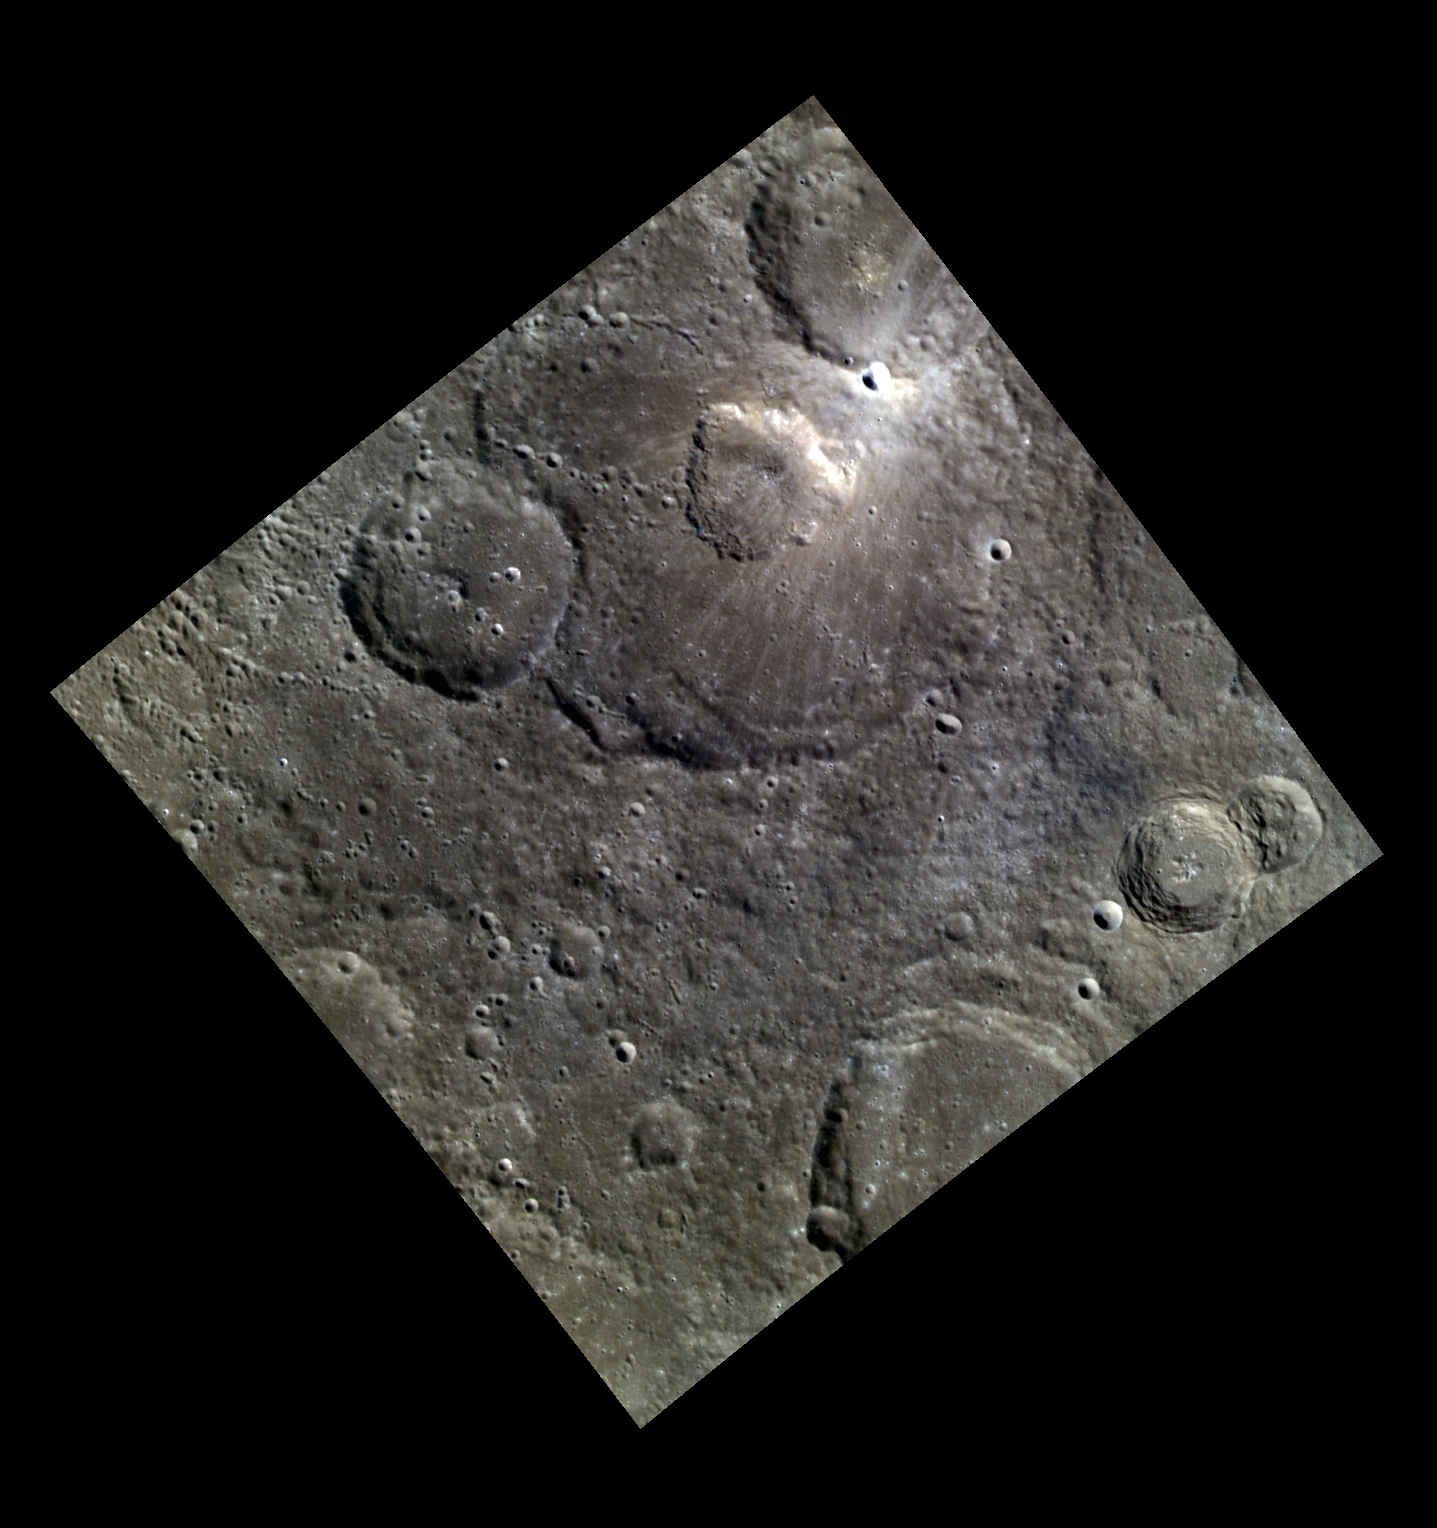

A Volcanic Crater in an Impact Crater

Gibran, the large impact crater at the top of today’s featured image, hosts a somewhat irregularly shaped 30-km-diameter pit. Such pits are thought to be related to shallow volcanic activity and to have formed due to the withdrawal of near-surface magma, causing the overlying surface to collapse. Impact craters like Gibran with interior volcanic pits are known as pit-floor craters. The color image shows that Gibran’s pit does not have the dramatic red color of some explosive volcanic deposits seen on Mercury, consistent with a formation via collapse rather than eruption — but ejecta from the fresh impact crater just to its north complicates the region. North is up in this image.

This image was acquired as part of MDIS’s high-resolution 3-color imaging campaign. The map produced from this campaign complements the 8-color base map (at an average resolution of 1 km/pixel) acquired during MESSENGER’s primary mission by imaging Mercury’s surface in a subset of the color filters at the highest resolution possible. The three narrow-band color filters are centered at wavelengths of 430 nm, 750 nm, and 1000 nm, and image resolutions generally range from 100 to 400 meters/pixel in the northern hemisphere.

Date acquired: April 20, 2013
Image Mission Elapsed Time (MET): 8771305, 8771297, 8771301
Image ID: 3917366, 3917364, 3917365
Instrument: Wide Angle Camera (WAC) of the Mercury Dual Imaging System (MDIS)
WAC filters: 9, 7, 6 (996, 748, 433 nanometers) in red, green, and blue
Center Latitude: 34.75°
Center Longitude: 248.5° E
Resolution: 189 meters/pixel
Scale: The pit at the top of the scene is approximately 30 km (19 mi.) across
Incidence Angle: 48.7°
Emission Angle: 0.2°
Phase Angle: 48.8°

The MESSENGER spacecraft is the first ever to orbit the planet Mercury, and the spacecraft’s seven scientific instruments and radio science investigation are unraveling the history and evolution of the Solar System’s innermost planet. MESSENGER acquired over 150,000 images and extensive other data sets. MESSENGER is capable of continuing orbital operations until early 2015.

For information regarding the use of images, see the MESSENGER image use policy.

Credit: NASA/Johns Hopkins University Applied Physics Laboratory/Carnegie Institution of Washington